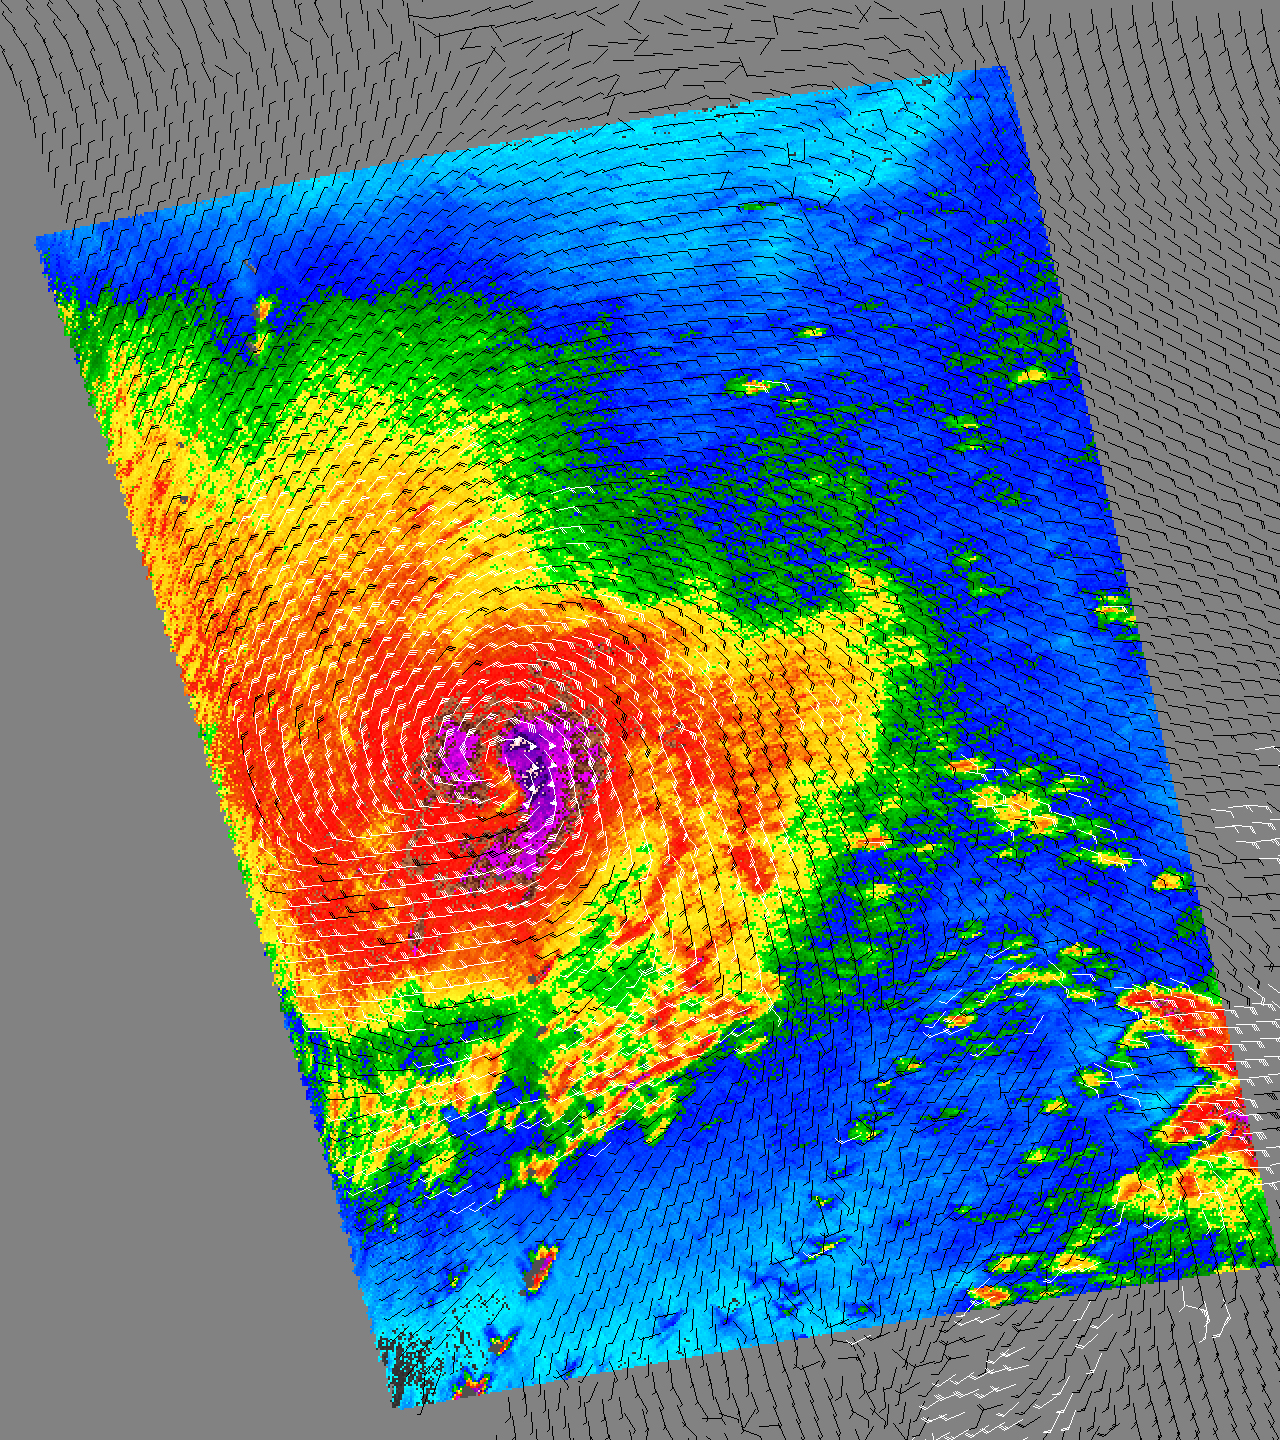

Super Typhoon Haitang

Typhoon Haitang is shown here churning steadily towards Taiwan and China. This image shows the storm’s swirling wind patterns as observed by NASA’s QuikScat satellite on July 14, 2005, at 19:19 UTC (14:19 Eastern Daylight Time). At this time, the typhoon was located hundreds of kilometers from the nearest major land masses.

The image depicts wind speed in color and wind direction with small barbs. White barbs point to areas of heavy rain. The highest wind speeds, shown in purple, surround the center of the storm.

Measurements of the wind strength of Typhoon Haitang show sustained winds of around 85 knots and gusts up to 105 knots at the time of the QuickScat observations. The images, however, reveal lower wind speeds. This is because the power of the storm makes accurate measurements difficult. The scatterometer sends pulses of microwave energy through the atmosphere to the ocean surface, and measures the energy that bounces back from the wind-roughened surface. The energy of the microwave pulses changes depending on wind speed and direction, giving scientists a way to monitor wind around the world.

Tropical cyclones (the generic term for hurricanes and typhoons), however, are difficult to measure. To relate the radar energy return to actual wind speed, scientists compare measurements taken from buoys and other ground stations to data the satellite acquired at the same time and place. Because the high wind speeds generated by cyclones are rare, scientists do not have corresponding ground information to know how to translate data from the satellite for wind speeds above 50 knots (about 93 kilometers per hour or 58 miles per hour). Also, the unusually heavy rain found in a cyclone distorts the microwave pulses in a number of ways, making a conversion to accurate wind speed difficult. Instead, the scatterometer provides a nice picture of the relative wind speeds within the storm and shows wind direction.

QuikScat Background
NASA’s Quick Scatterometer (QuikScat) spacecraft was launched from Vandenberg Air Force Base, California on June 19, 1999. QuikScat carriesthe SeaWinds scatterometer, a specialized microwave radar that measures near-surface wind speed and direction under all weather and cloud conditions over the Earth’s oceans. More information about the QuikScat mission and observations is available at http://winds.jpl.nasa.gov. QuikScat is managed for NASA’s Science Mission Directorate, Washington, DC, by NASA’s Jet Propulsion Laboratory, Pasadena, CA. JPL also built the SeaWinds radar instrument and is providing ground science processing systems. NASA’s Goddard Space Flight Center, Greenbelt, MD, managed development of the satellite, designed and built by Ball Aerospace & Technologies Corp., Boulder, CO. The National Oceanic and Atmospheric Administration has contributed support to ground systems processing and related activities.

Credit: NASA/JPL/QuikScat Science Team